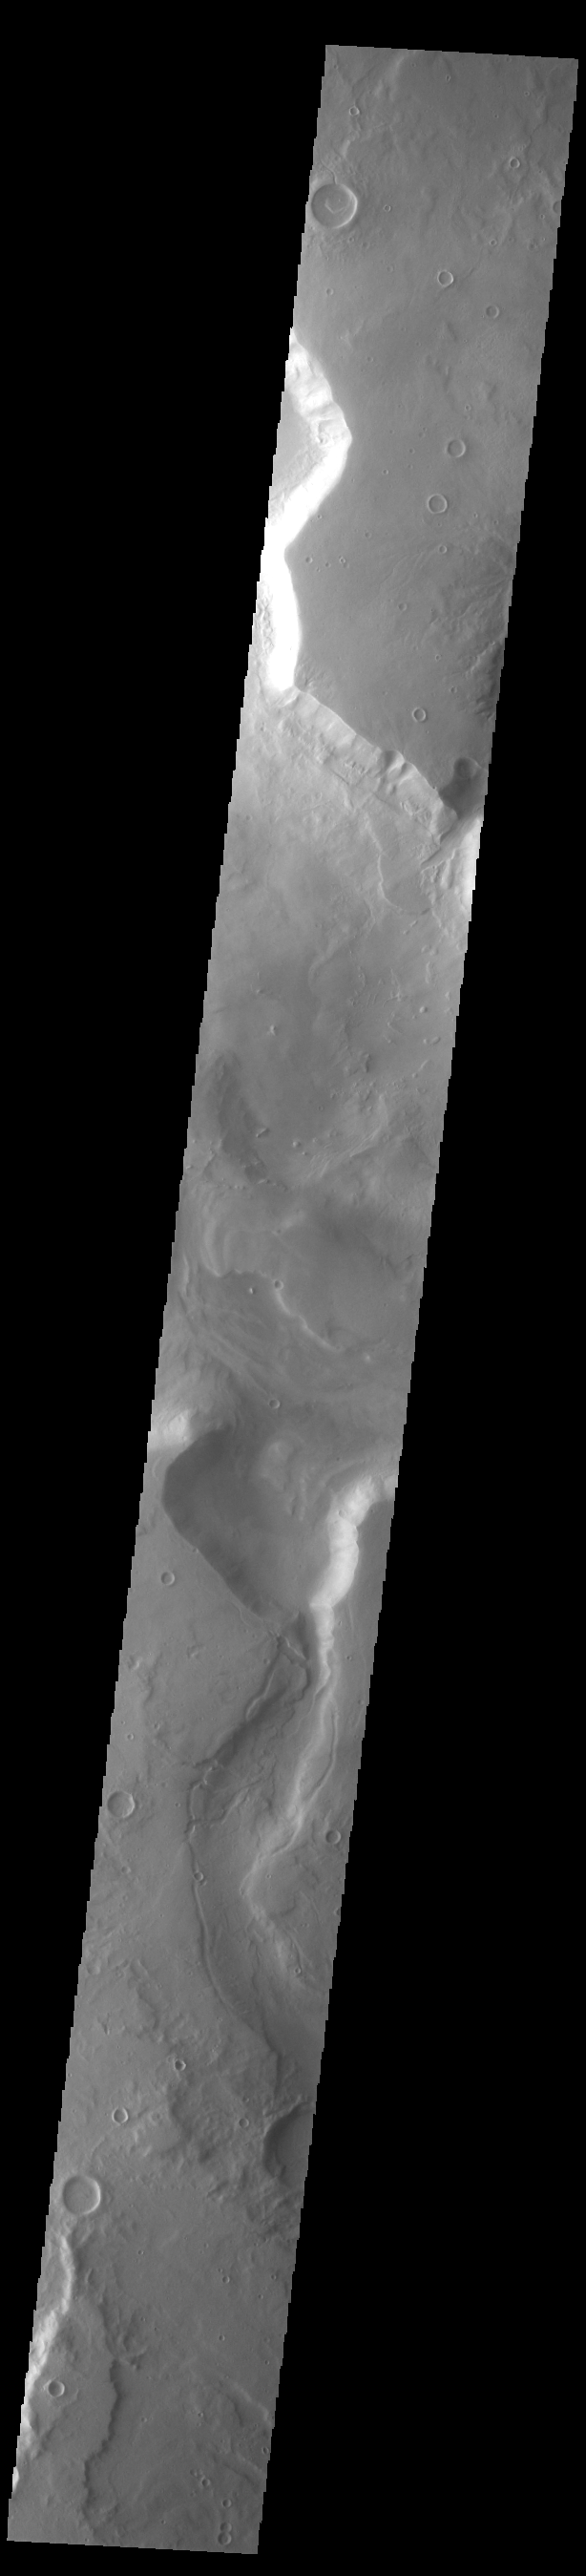

Mamers Valles

Today’s VIS image shows a section of Mamers Valles where it enters into Ismenius Cavus. The channel is nearly 1000 km long (600 miles). Mamers Valles originates near Cerulli Crater in northern Arabia Terra, and after a short section near the crater where flow is to the south, flows northward to empty in Deuteronilus Mensae. The steep walls of Mamers Valles can reach heights of 1200 m (4000 feet).

Credit: NASA/JPL-Caltech/ASU